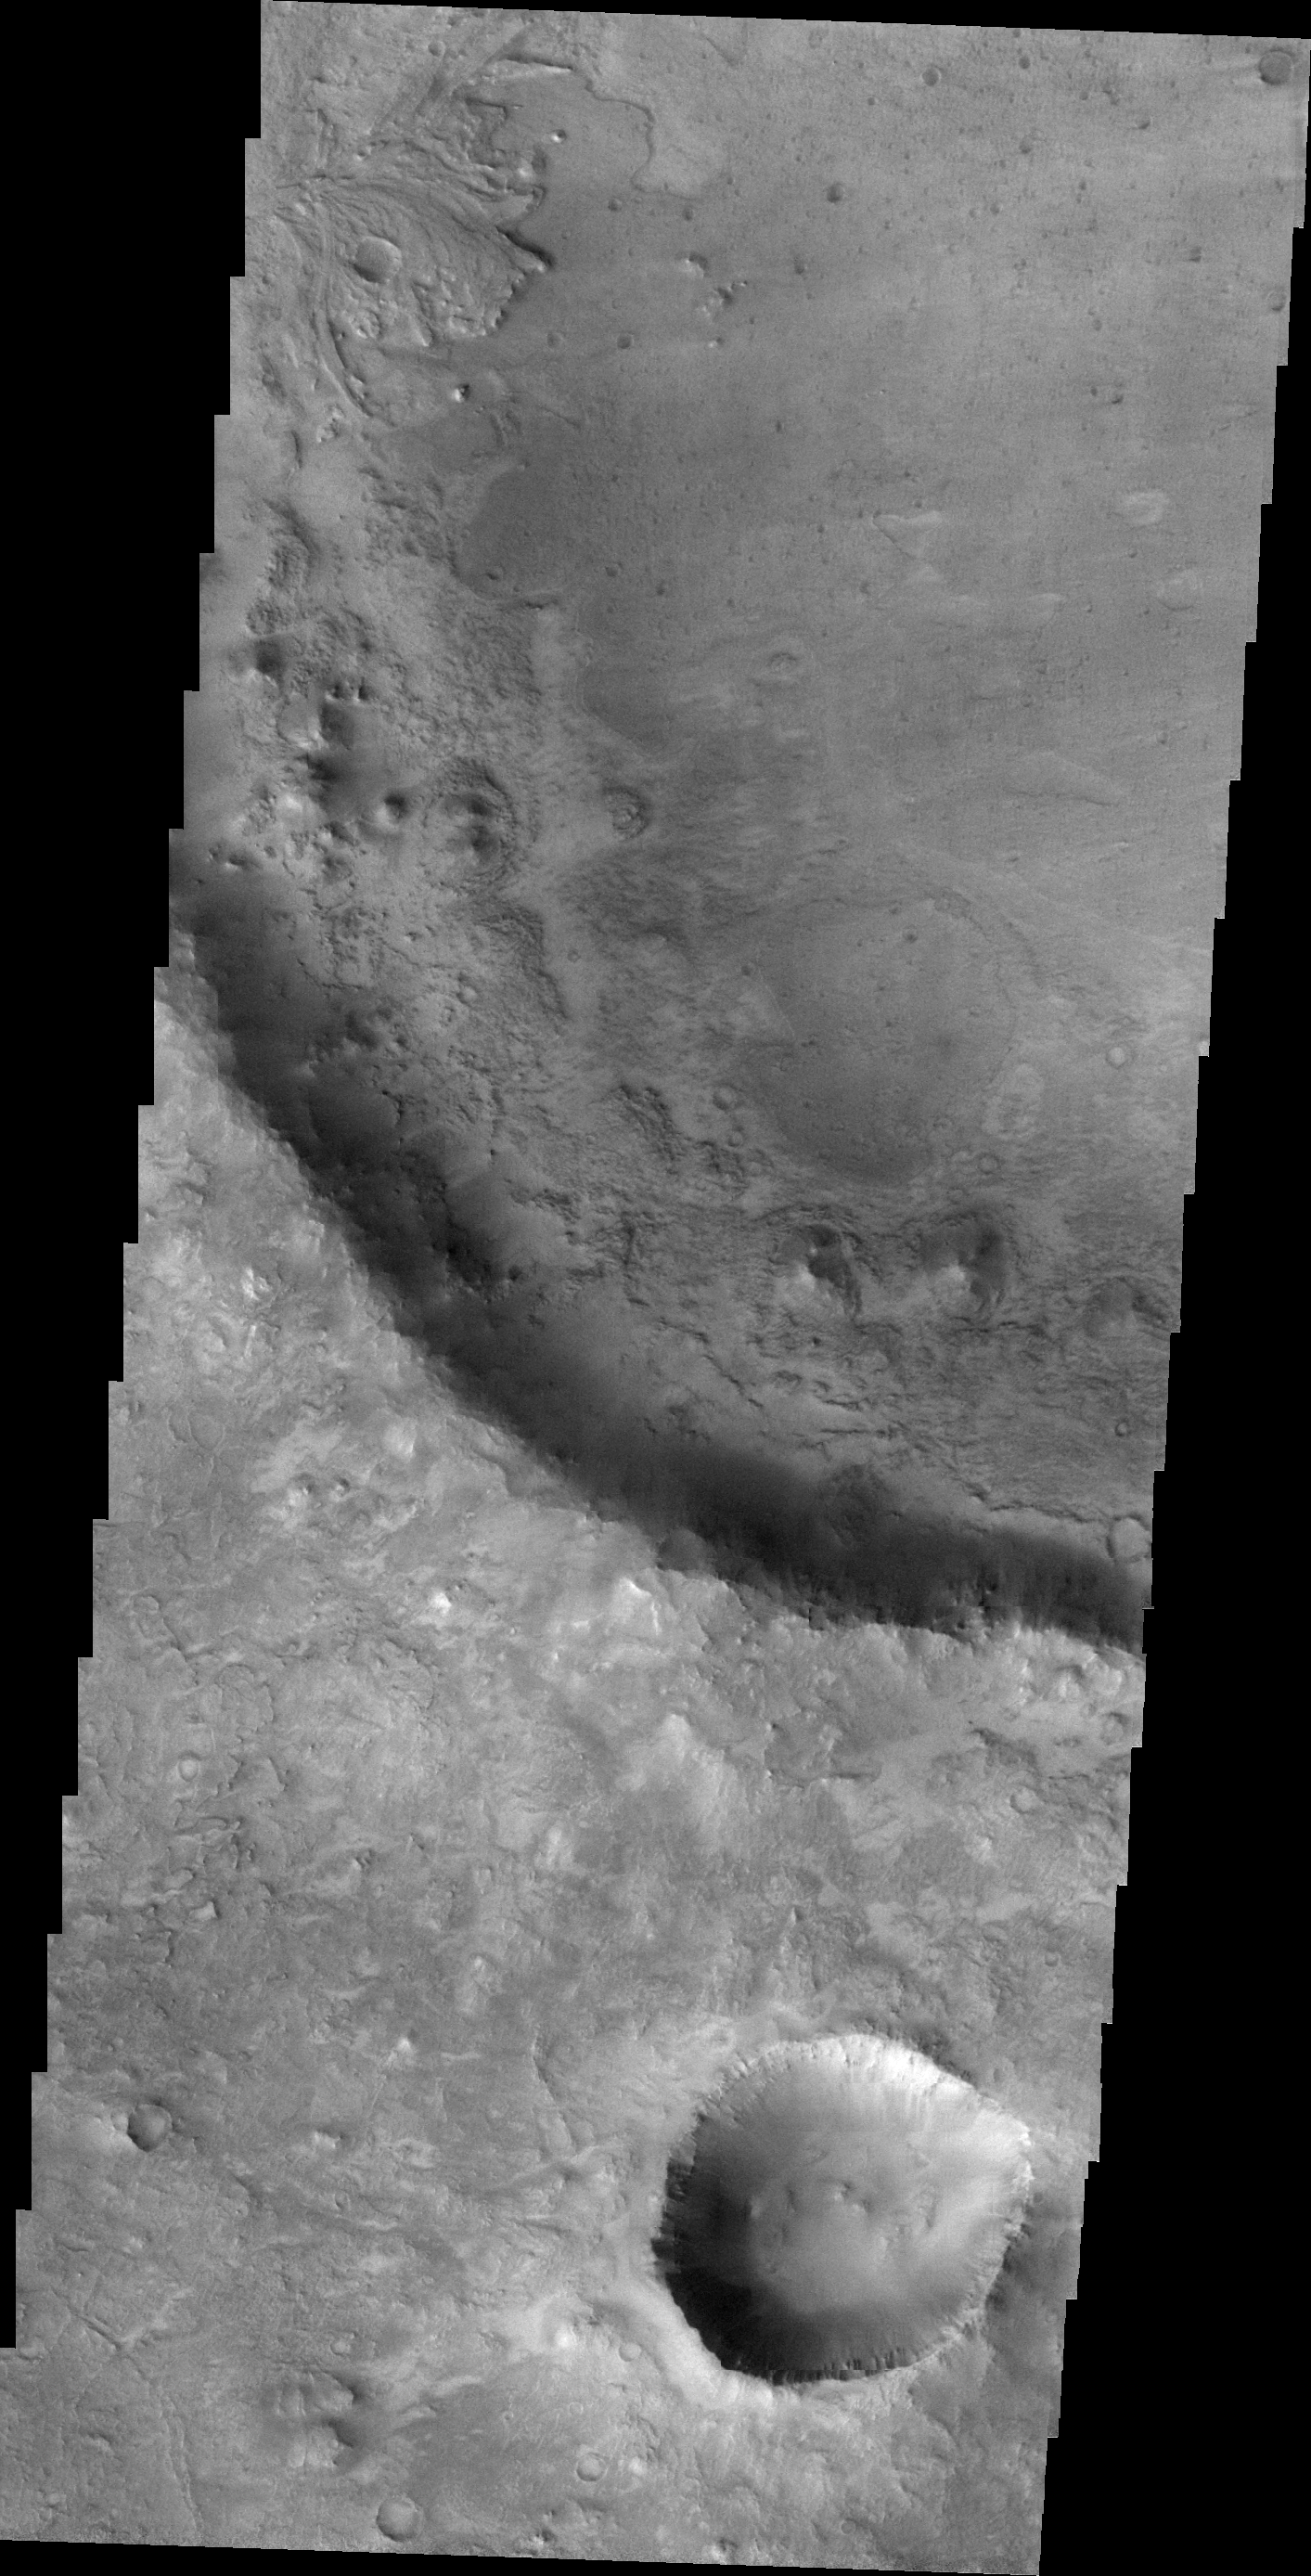

Crater Delta

A small delta is located in this unnamed crater near Nili Fossae.

Image information: VIS instrument. Latitude 18.2N, Longitude 77.5E. 21 meter/pixel resolution.

Please see the THEMIS Data Citation Note for details on crediting THEMIS images.

Note: this THEMIS visual image has not been radiometrically nor geometrically calibrated for this preliminary release. An empirical correction has been performed to remove instrumental effects. A linear shift has been applied in the cross-track and down-track direction to approximate spacecraft and planetary motion. Fully calibrated and geometrically projected images will be released through the Planetary Data System in accordance with Project policies at a later time.

NASA’s Jet Propulsion Laboratory manages the 2001 Mars Odyssey mission for NASA’s Office of Space Science, Washington, D.C. The Thermal Emission Imaging System (THEMIS) was developed by Arizona State University, Tempe, in collaboration with Raytheon Santa Barbara Remote Sensing. The THEMIS investigation is led by Dr. Philip Christensen at Arizona State University. Lockheed Martin Astronautics, Denver, is the prime contractor for the Odyssey project, and developed and built the orbiter. Mission operations are conducted jointly from Lockheed Martin and from JPL, a division of the California Institute of Technology in Pasadena.

Credit: NASA/JPL/ASU